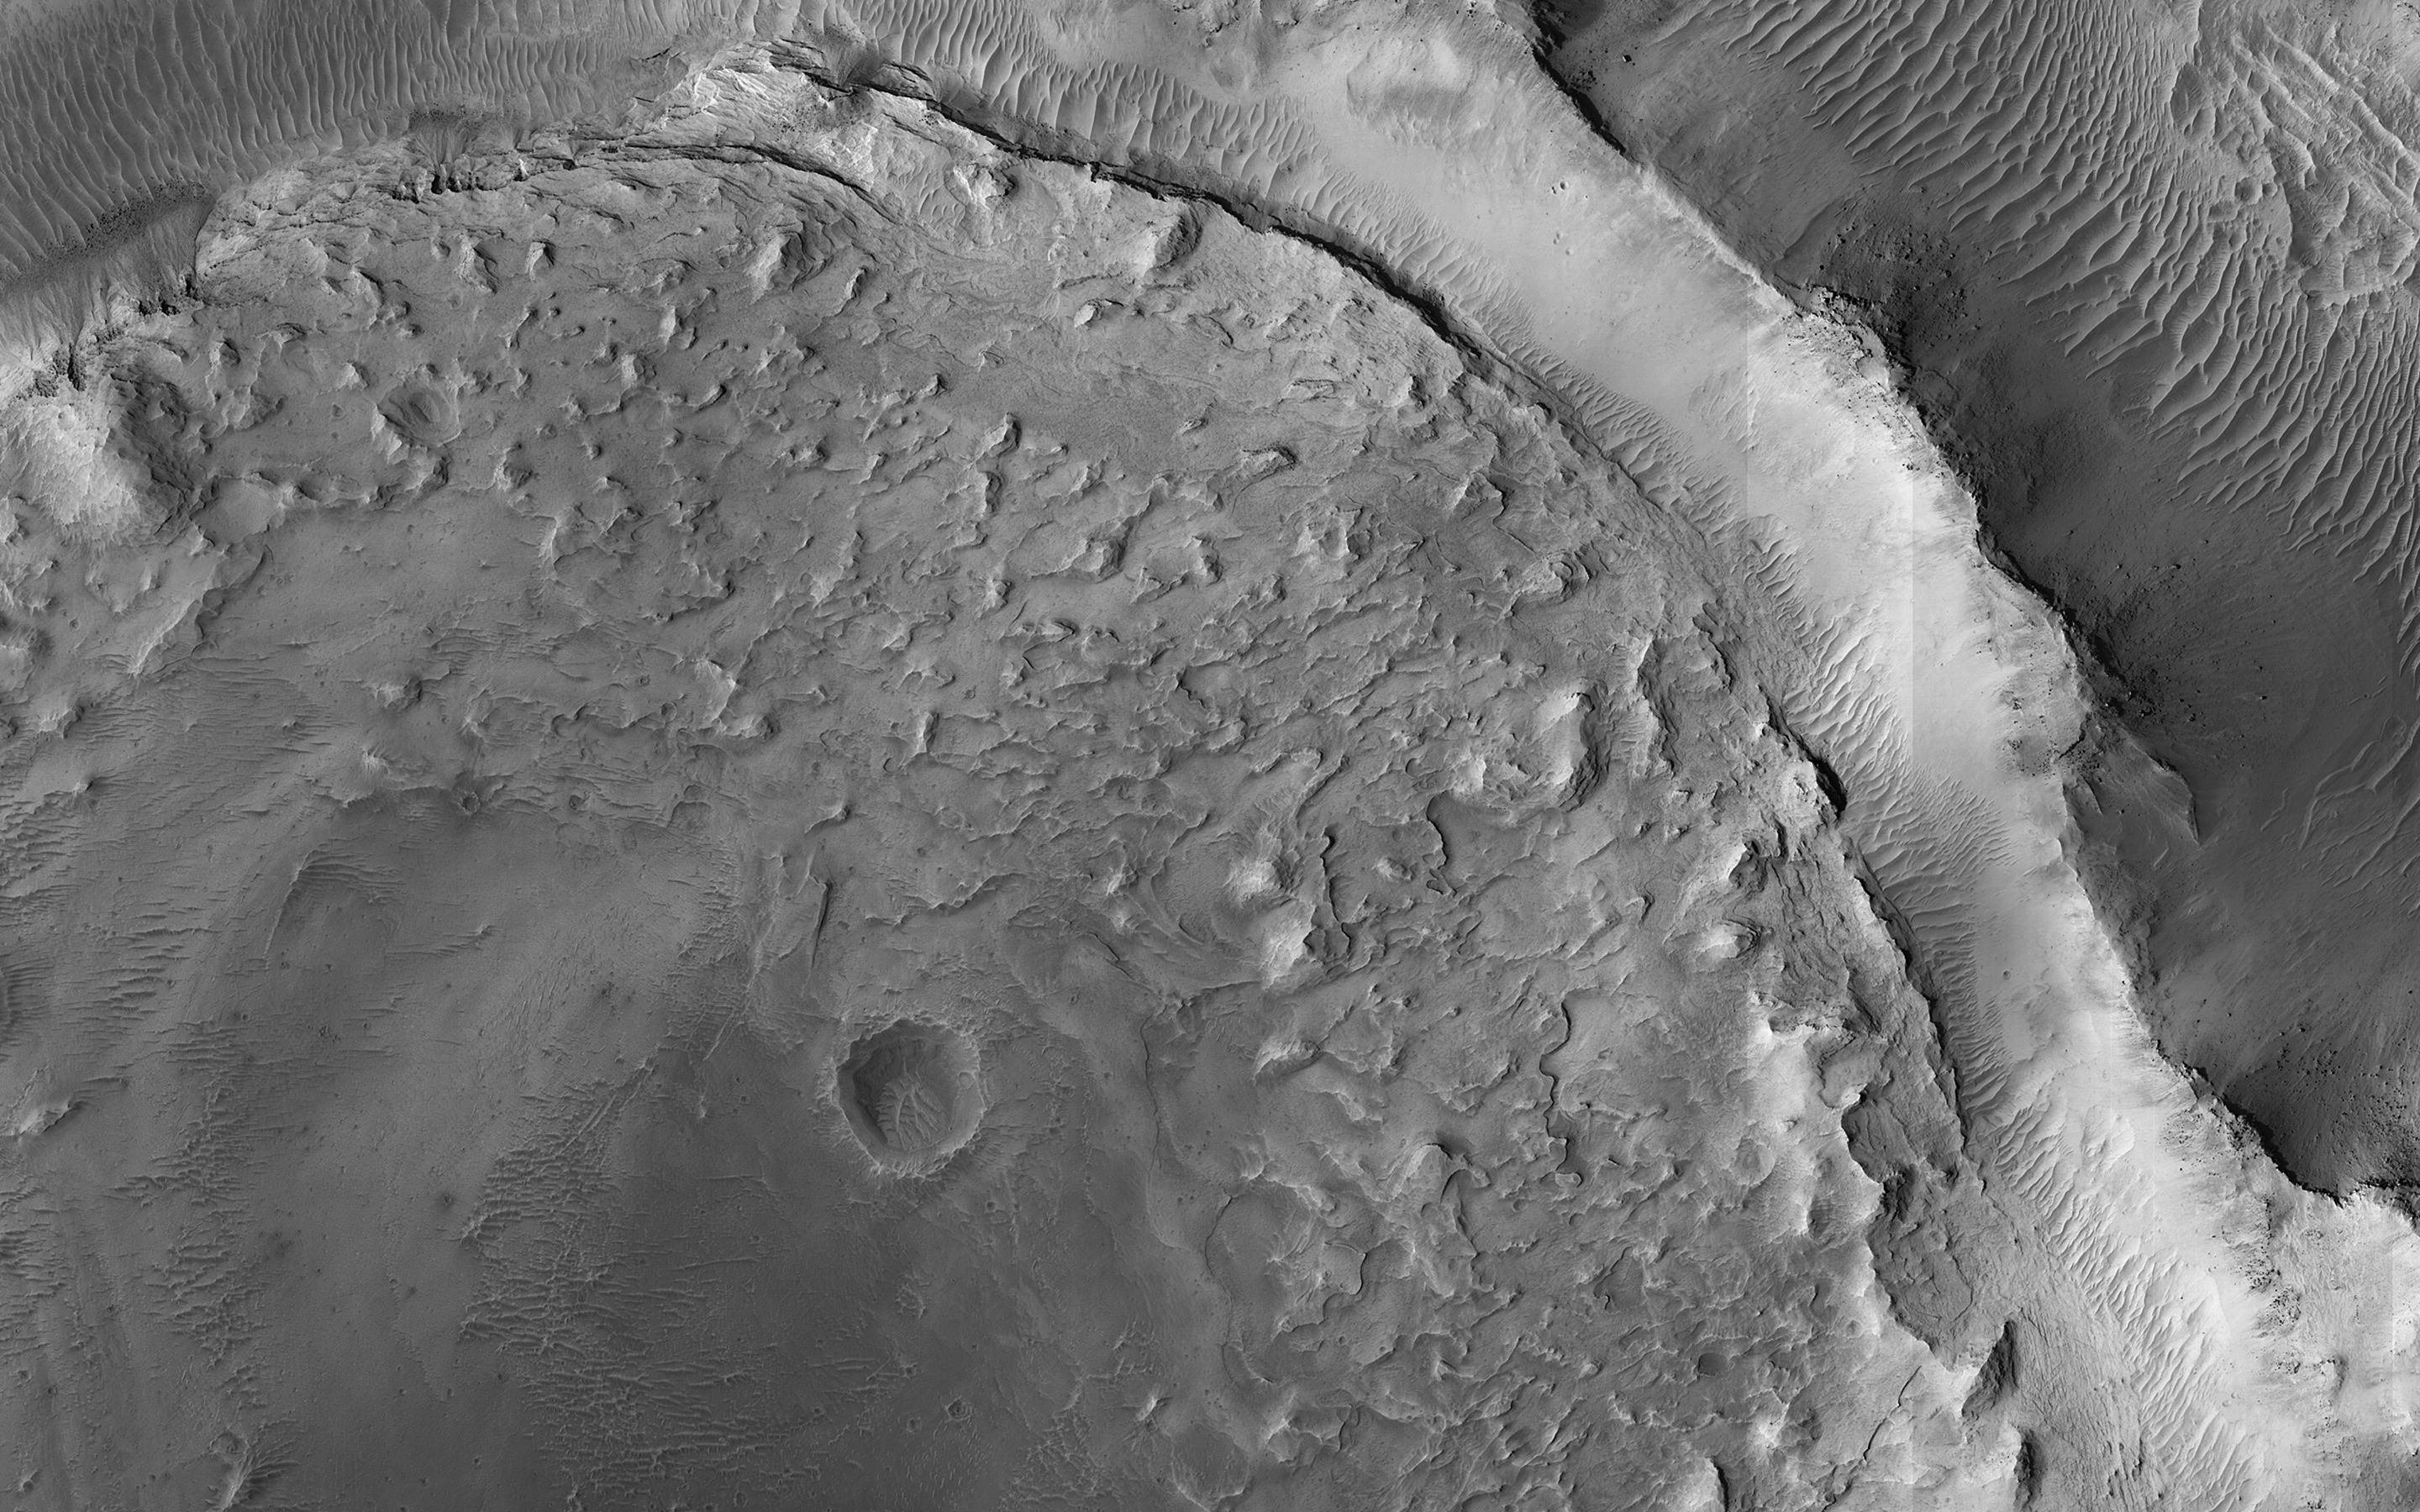

Eroding Sediments

This image shows evidence of a complex cycle of cratering and erosion. The center of the image covers an old impact crater, roughly 6 to 7 kilometers in diameter. This can actually be easier to see in lower-resolution images that cover more area, like those from MRO’s Context Camera. The crater was later filled by sediments.

Erosion then occurred across the region. The crater rim was left high-standing even though material outside the rim was eroded down to the level of the crater floor. The sediments filling the crater also eroded from the rim inwards, leaving a circular pancake of sedimentary rock. Similar “rim-inwards” erosion has been hypothesized for the (much larger) Gale Crater where the Curiosity rover is operating.

The map is projected here at a scale of 25 centimeters (9.8 inches) per pixel. (The original image scale is 27.4 centimeters [10.8 inches] per pixel [with 1 x 1 binning]; objects on the order of 82 centimeters [32.3 inches] across are resolved.) North is up.

The University of Arizona, in Tucson, operates HiRISE, which was built by Ball Aerospace & Technologies Corp., in Boulder, Colorado. NASA’s Jet Propulsion Laboratory, a division of Caltech in Pasadena, California, manages the Mars Reconnaissance Orbiter Project for NASA’s Science Mission Directorate, Washington.

Credit: NASA/JPL-Caltech/University of Arizona